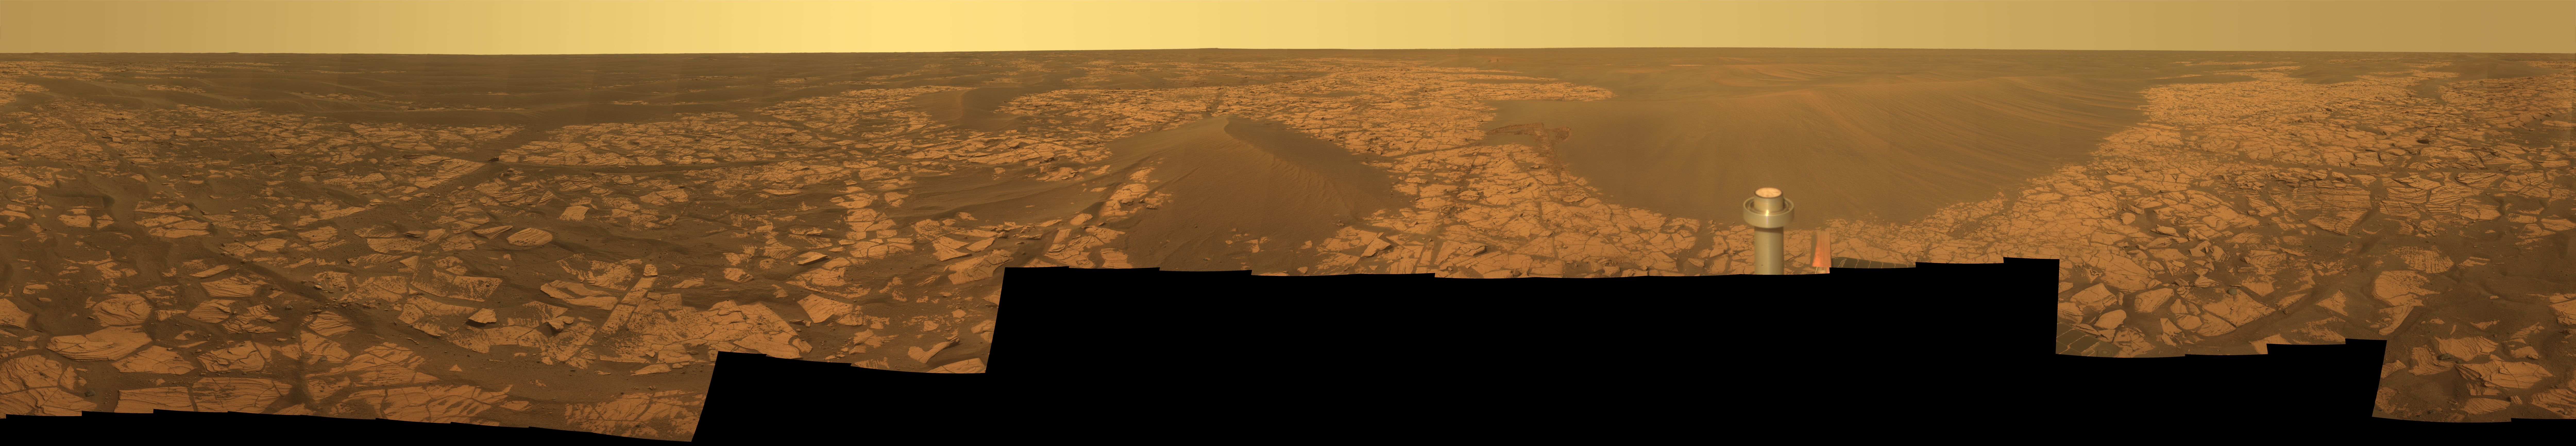

Full-Circle “Santorini” Panorama from Opportunity

This 360-degree panorama shows the vista from the location where NASA’s Mars Exploration Rover Opportunity spent five weeks in November and December 2008 while the sun was nearly directly in between Mars and Earth, limiting communications.

Opportunity is approaching the fifth Earth-year anniversary of its landing on Mars, continuing a surface mission that was initially scheduled to last three months. The rover landed on Jan. 24, 2004 (Pacific Standard Time; Jan. 25, 2004 Universal Time). When it reached the location from which its panoramic camera (Pancam) captured this view, it had driven a total of 13,616 meters (8.46 miles) since its landing.

The view combines 276 different exposures taken with Opportunity’s panoramic camera (Pancam)—92 pointings, with three filters at each pointing. The component images were taken during the period from the rover’s 1,716th Martian day, or sol, to the mission’s Sol 1719 (Nov. 21 to 24, 2008).

Opportunity has driven 1.83 kilometers (1.14 miles) since it exited Victoria Crater on Sol 1634 (Aug. 28, 2008). It skirted the west rim of Victoria and, at the point from which this panorama was taken, had reached a position about a kilometer (six-tenths of a mile) southwest of the south rim of the crater.

North is in the center of the panorama. Rover tracks are visible from the drive to the location from which the Pancam captured this view. For scale, the distance between the parallel wheel tracks is about one meter (3 feet).

Opportunity is on a 12-kilometer (7-mile) trek toward Endeavour crater (see PIA11737) a crater more than 20 times the size of Victoria Crater, which Opportunity studied for about two years. On the way toward Endeavour the rover is pausing to examine selected loose rocks on the surface. At the location from which this panorama was taken, the rover used the spectrometers on its robotic arm to examine a cobble informally called “Santorini,” a dark rock about 8 centimeters (3 inches) long, which the inspection indicates is probably a meteorite. The rock is too close to the rover to be visible in this panorama.

The lighter-toned patches of ground in this view are sulfate-rich bedrock. Darker patches are dark, windblown sand. The metal post in the foreground is the top of Opportunity’s low-gain antenna.

Opportunity began driving again on Sol 1748 (Dec. 23, 2008).

This is an approximate true-color, red-green-blue composite panorama generated from images taken through the Pancam’s 750-nanometer, 530-nanometer and 430-nanometer filters. This “natural color” view is the rover team’s best estimate of what the scene would look like if we were there and able to see it with our own eyes.

Credit: NASA/JPL/Cornell University